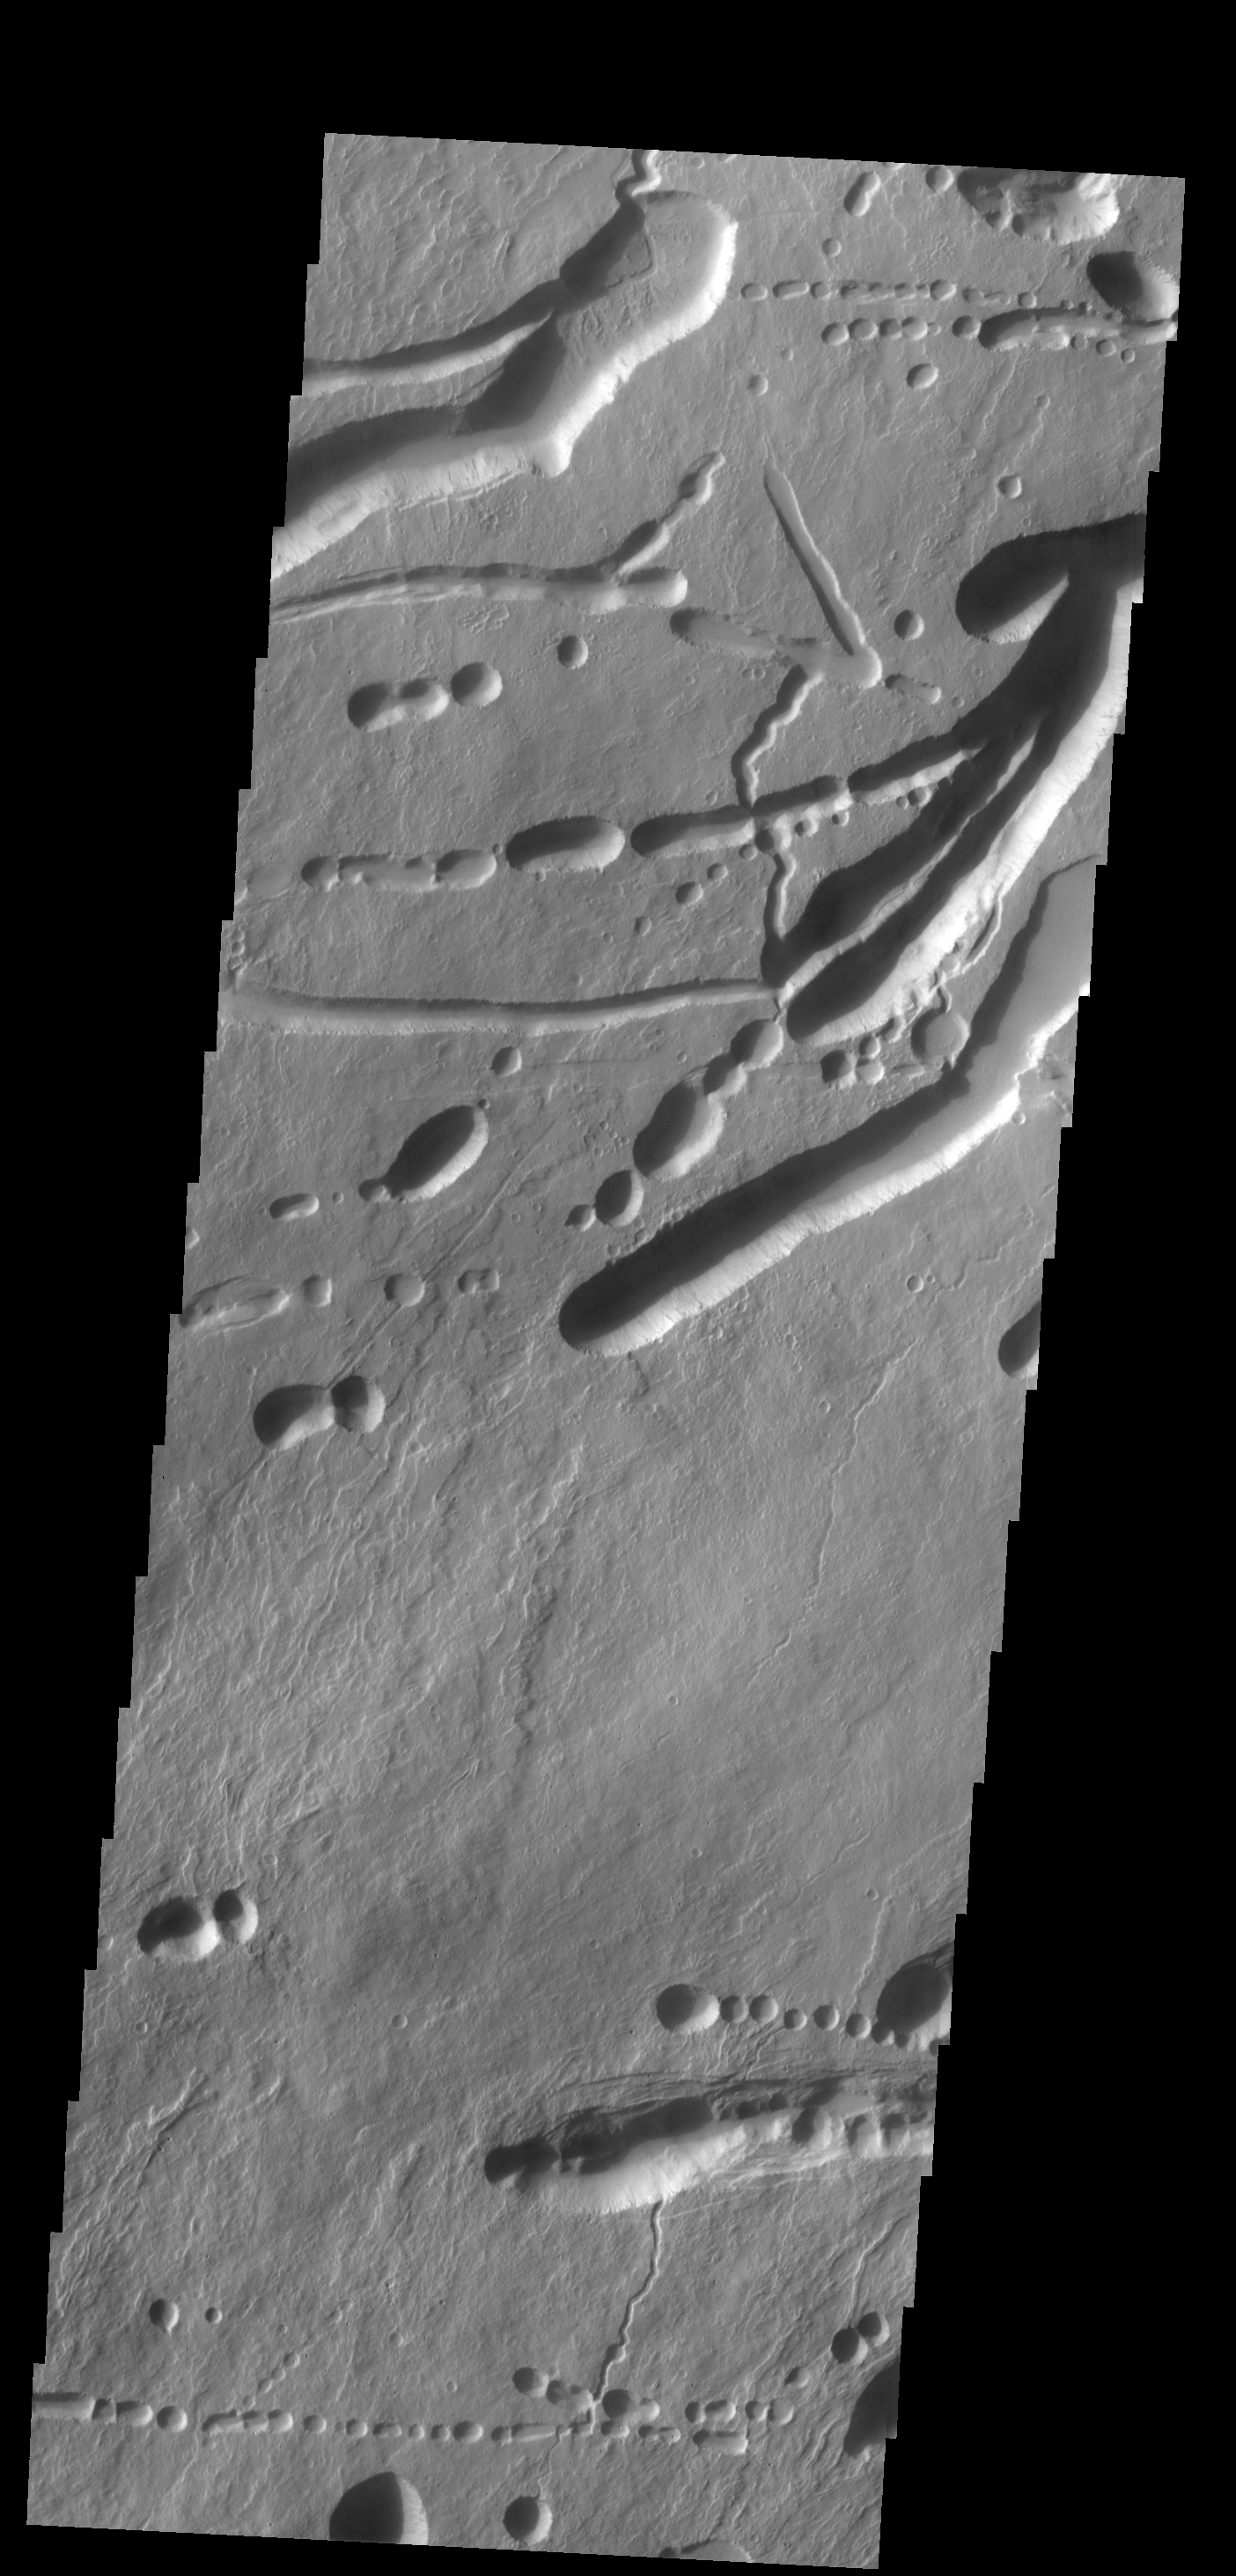

Ascraeus Mons

Today’s image shows a different portion of the collapse features located on the northern flank of Ascraeus Mons.

Credit: NASA/JPL-Caltech/ASU